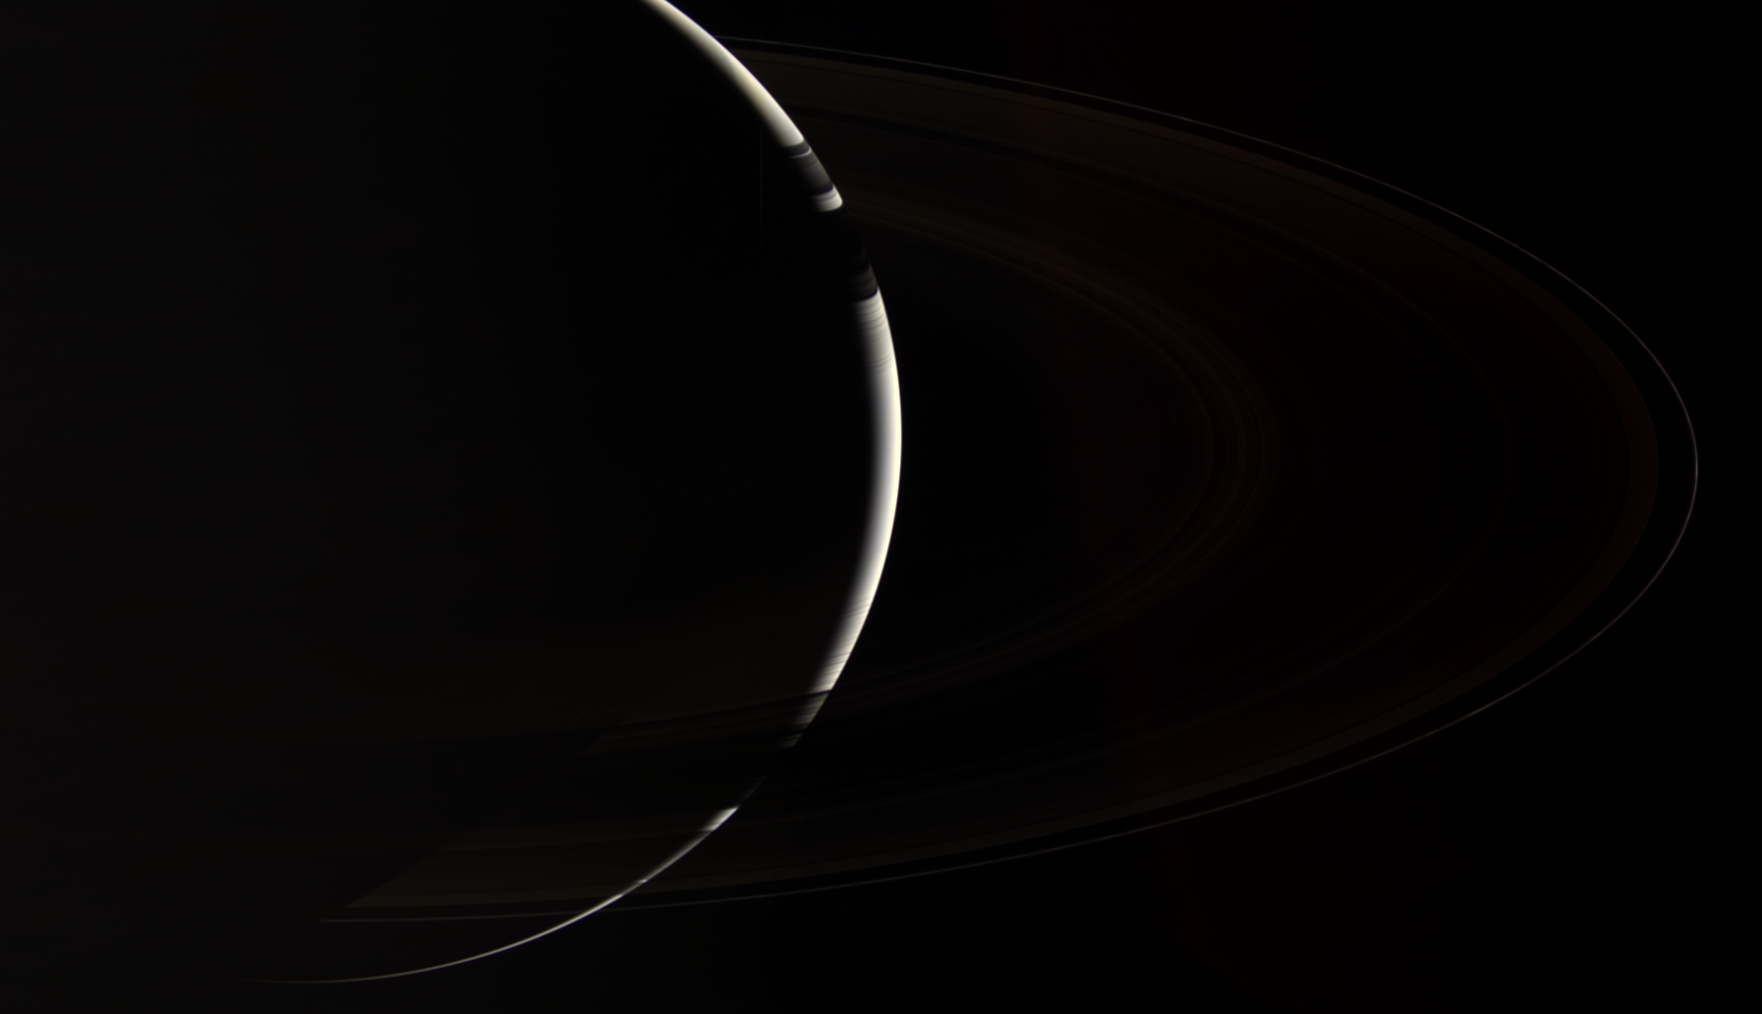

Greetings from Saturn

Only Cassini could provide this enchanting, natural color view of crescent Saturn, which gazes down onto the unlit side of the planet’s spectacular rings. The robotic ship plies the peaceful black seas around the ringed giant, searching for answers to the many questions posed by the inquisitive minds of Earth.

This view looks toward the unlit side of the rings from about 19 degrees above the ringplane. The view of Saturn is through the dark rings at bottom; the rings cast shadows onto the northern hemisphere at top.

Images taken using red, green and blue spectral filters were combined to create this natural color view. The images were taken with the Cassini spacecraft wide-angle camera on Nov. 4, 2006 at a distance of approximately 1.7 million kilometers (1 million miles) from Saturn and at a Sun-Saturn-spacecraft, or phase, angle of 162 degrees. Image scale is 97 kilometers (61 miles) per pixel.

The Cassini-Huygens mission is a cooperative project of NASA, the European Space Agency and the Italian Space Agency. The Jet Propulsion Laboratory, a division of the California Institute of Technology in Pasadena, manages the mission for NASA’s Science Mission Directorate, Washington, D.C. The Cassini orbiter and its two onboard cameras were designed, developed and assembled at JPL. The imaging operations center is based at the Space Science Institute in Boulder, Colo.

Credit: NASA/JPL/Space Science Institute